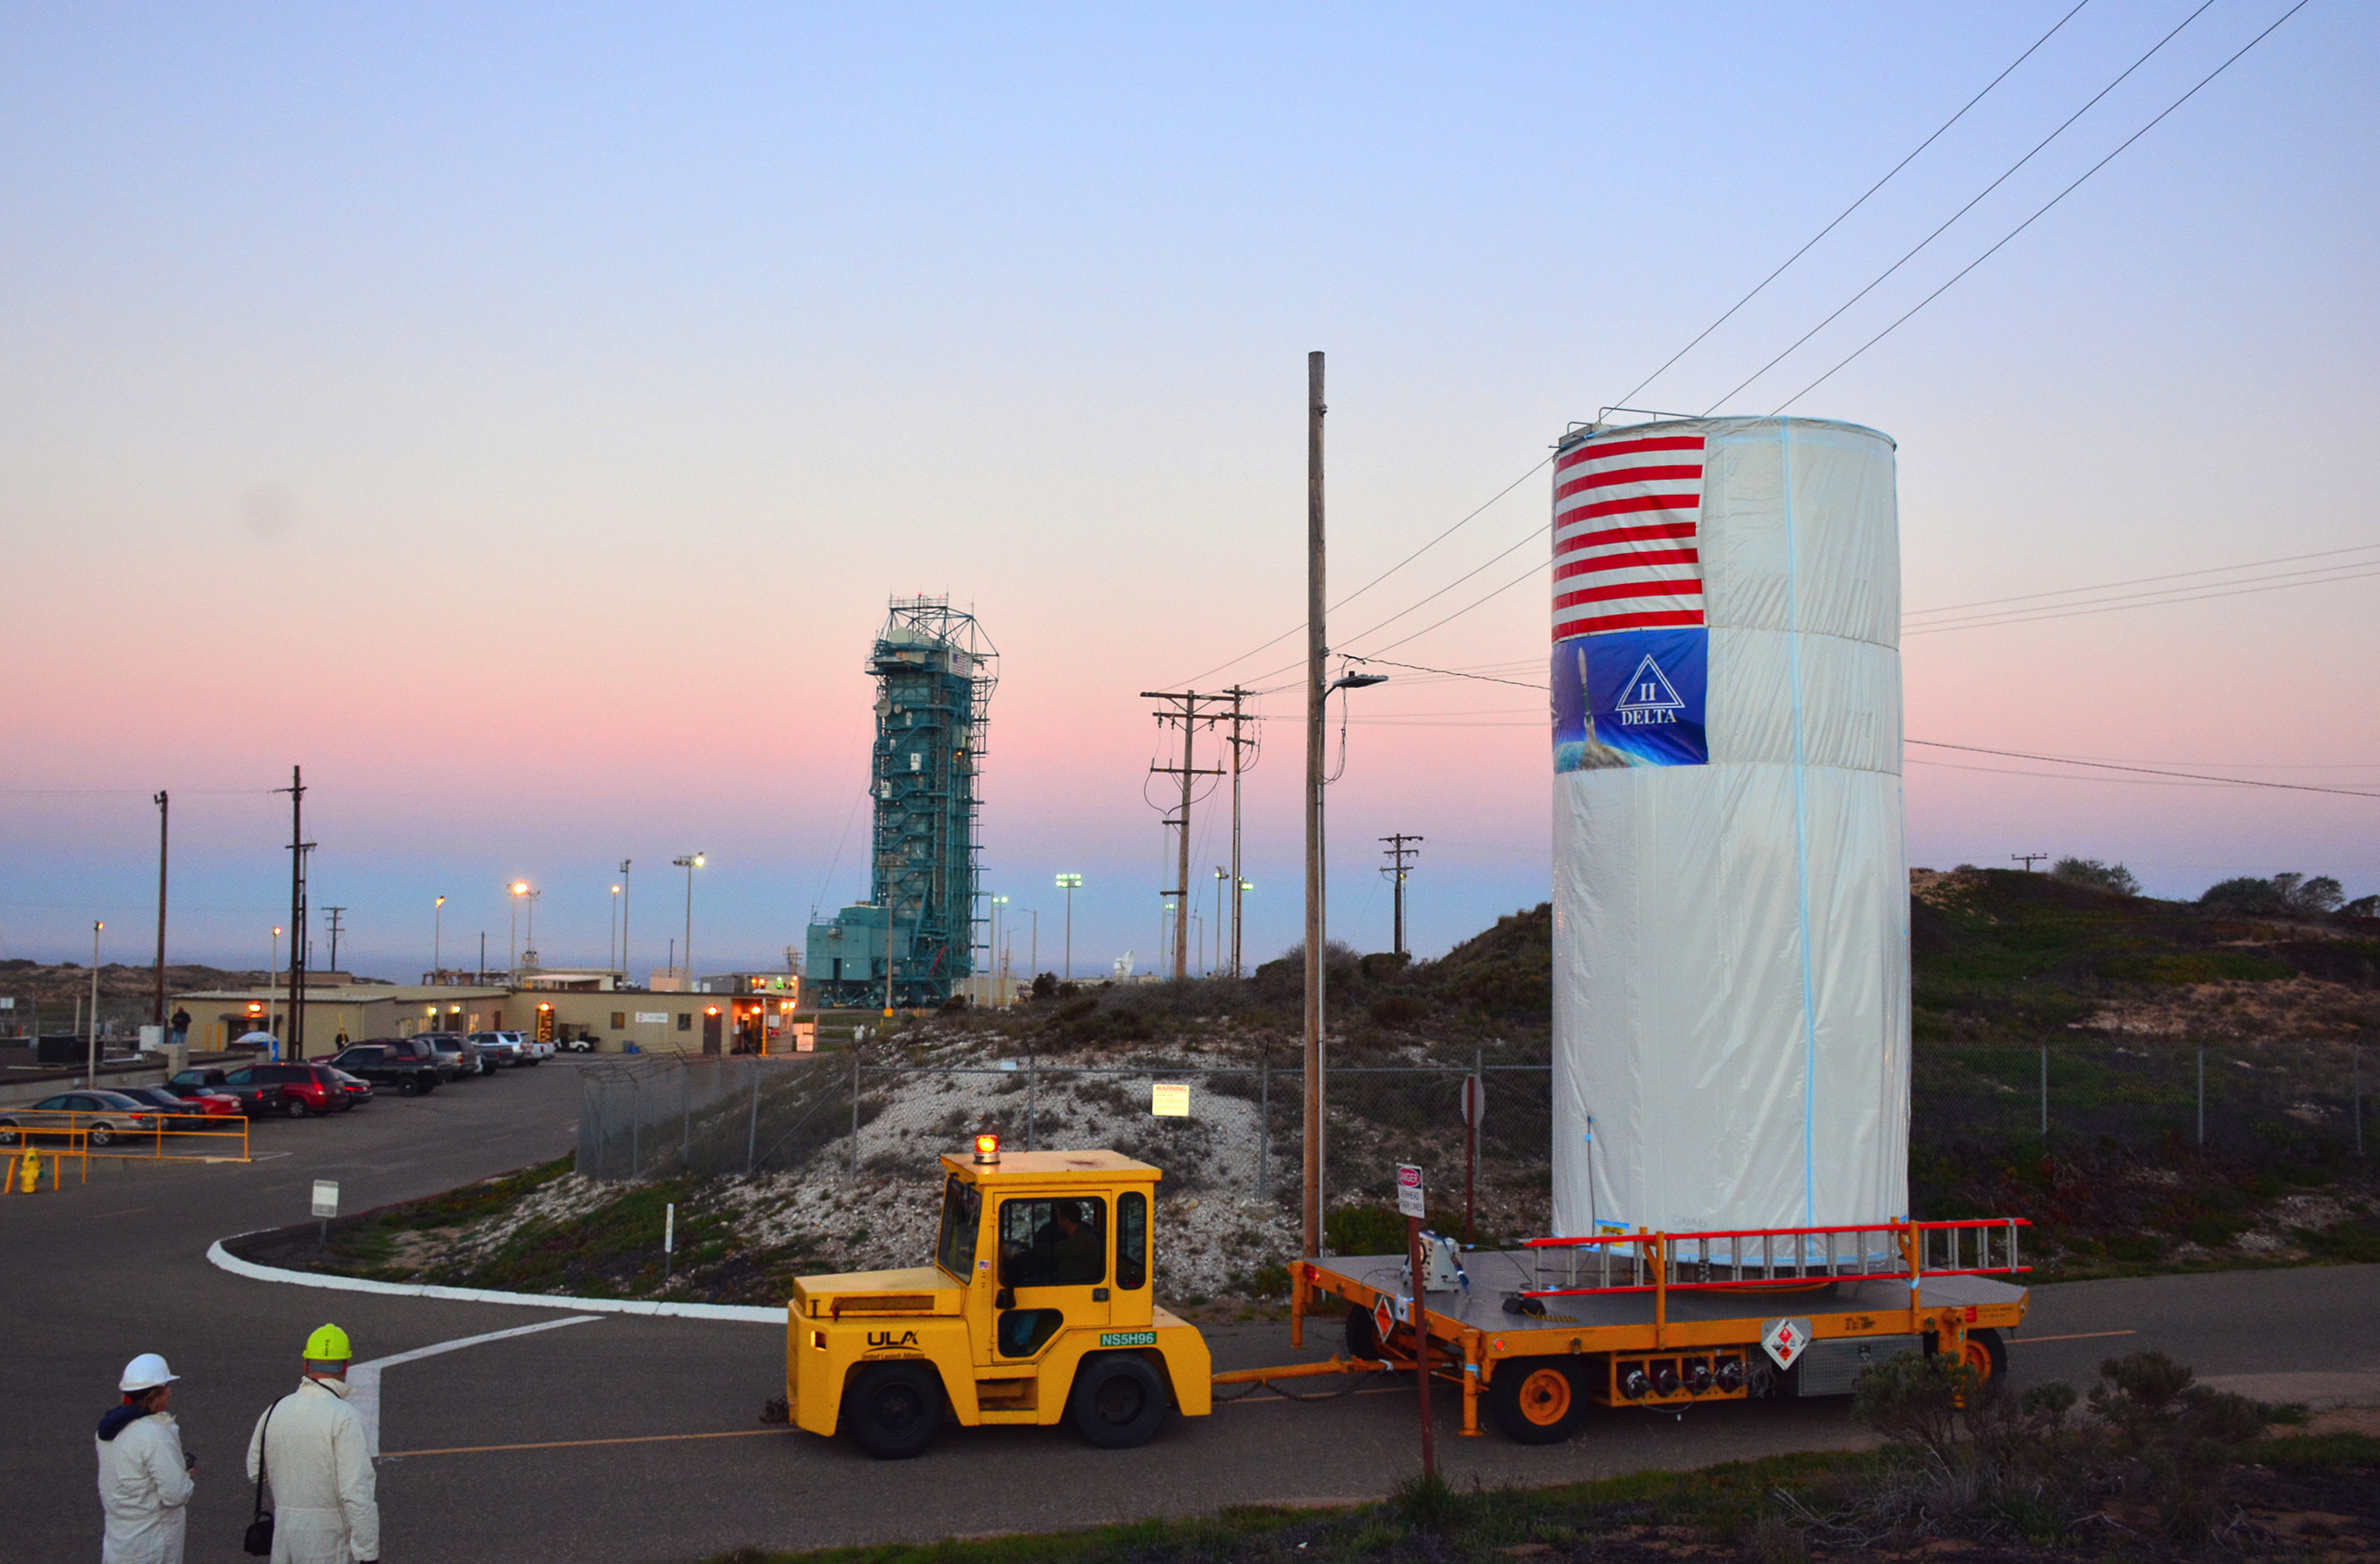

Satellite in a Can

NASA’s Soil Moisture Active Passive (SMAP) satellite is transported across Vandenberg Air Force Base in California to Space Launch Complex 2, where it will be mated to a Delta II rocket for launch, targeted for Jan. 29. SMAP will provide global measurements of soil moisture and its freeze/thaw state.

SMAP is managed for NASA’s Science Mission Directorate in Washington by JPL with participation by NASA’s Goddard Space Flight Center, Greenbelt, Maryland. JPL is responsible for project management, system engineering, instrument management, the radar instrument, mission operations and the ground data system. Goddard is responsible for the radiometer instrument. Both centers collaborate on the science data processing and delivery of science data products to the Alaska Satellite Facility and the National Snow and Ice Data Center for public distribution and archiving. NASA’s Launch Services Program at NASA’s Kennedy Space Center in Florida is responsible for launch management. JPL is managed for NASA by the California Institute of Technology in Pasadena.

Credit: NASA/Randy Beaudoin